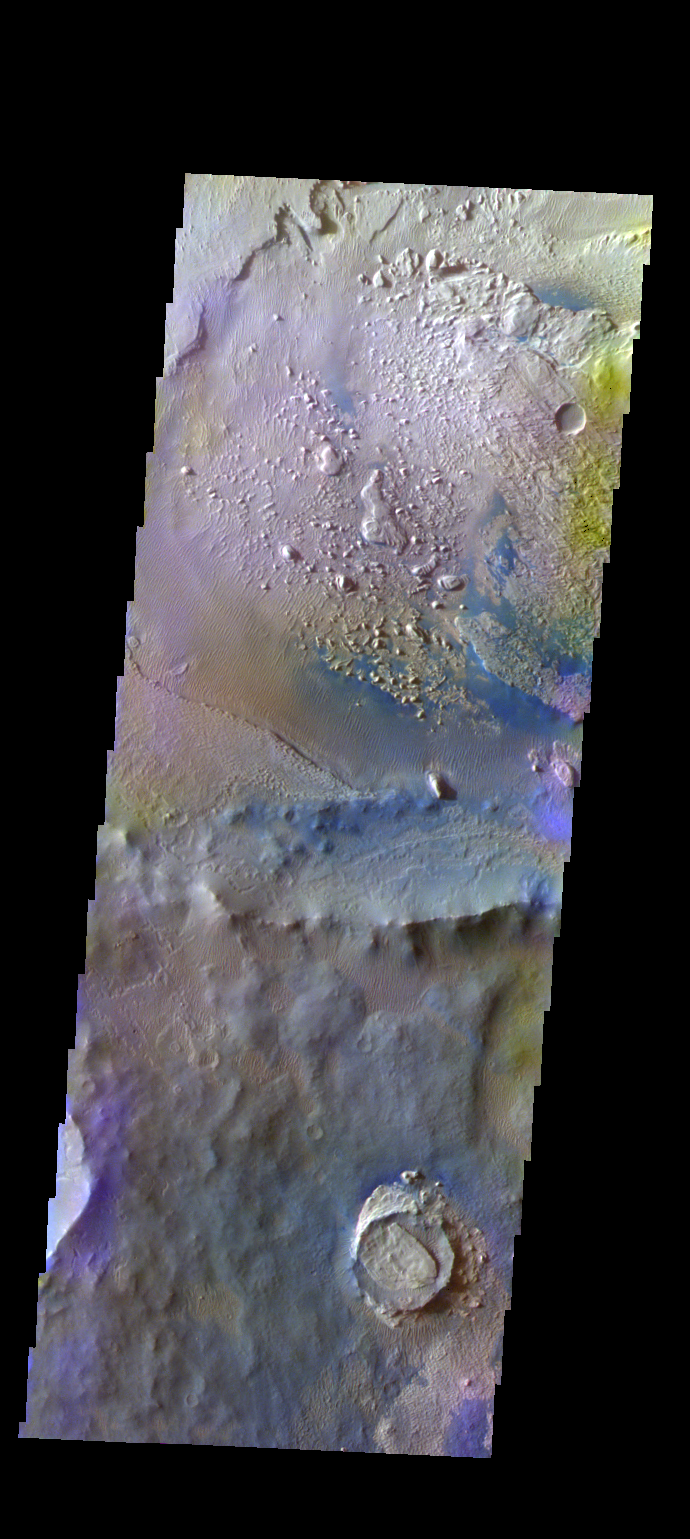

Crater – False Color

The THEMIS VIS camera contains 5 filters. The data from different filters can be combined in multiple ways to create a false color image. These false color images may reveal subtle variations of the surface not easily identified in a single band image. Today’s false color image shows an unnamed crater located on the floor of the much larger Schiaparelli Crater. The dark blue material located in the topographic lows is basaltic sand.

Credit: NASA/JPL-Caltech/ASU